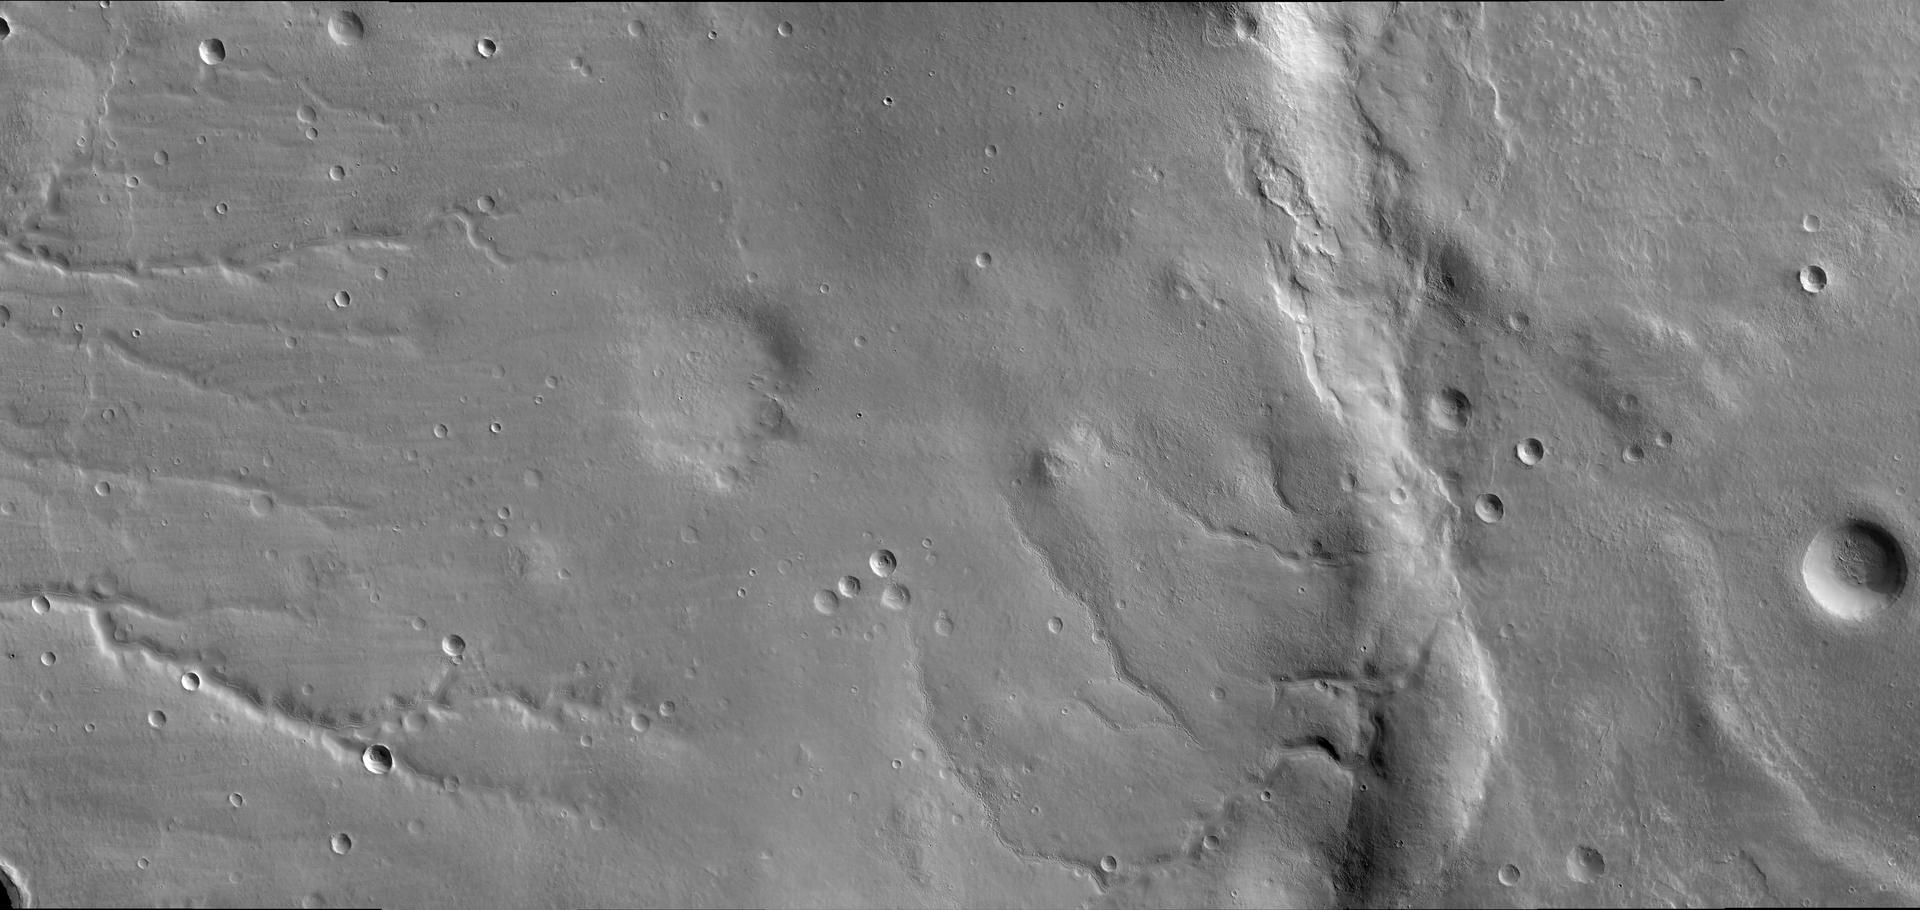

First HiRISE Image of Mars

The first image of Mars by the High Resolution Imaging Science Experiment (HiRISE) on NASA’s Mars Reconnaissance Orbiter shows a story of geologic change in the eastern Bosporos Planum region. Old stream valleys cut into the flanks of a gently sloping mountain range in the center of the image. Layers of smooth-textured deposits have mantled the stream valleys and many impact craters. Wind and sublimation of water or carbon dioxide ice have partially eroded patches of the smooth-textured deposits, leaving behind areas of layered and hummocky terrain. A prominent ridge that extends from the top to the bottom of the image dominates the scene. This ridge formed above a thrust fault, a type of fault that occurs when the surface of a planet is compressed. On planetary surfaces, such fault-related ridges are termed “wrinkle ridges.” They are commonly observed on Mars, as well as on Earth’s moon and on Venus and Mercury. The wrinkle ridge imaged here is named Ogygis Rupes. This wrinkle ridge has deformed several valleys and impact craters. Throughout the scene, geologically young sand dunes are present within stream valleys and some impact craters. The area is also sprinkled with many small young impact craters, which are distinguished by sharp crater rims and bright or dark halos of ejected material. This image demonstrates how a single HiRISE image can capture a multitude of geologic processes.

This view results from further processing of an image released quickly after the data was received from the camera. See PIA08014. It was taken by HiRISE on March 24, 2006. The image is centered at 33.65 degrees south latitude, 305.07 degrees east longitude. It is oriented such that north is 7 degrees to the left of up. The range to the target was 2,493 kilometers (1,549 miles). At this distance the image scale is 2.49 meters (8.17 feet) per pixel, so objects as small as 7.5 meters (24.6 feet) are resolved. In total this image is 49.92 kilometers (31.02 miles) or 20,081 pixels wide and 23.66 kilometers (14.70 miles) or 9,523 pixels long. The image was taken at a local Mars time of 07:33 and the scene is illuminated from the upper right with a solar incidence angle of 78 degrees, thus the sun was 12 degrees above the horizon. At an Ls of 29 degrees (with Ls an indicator of Mars’ position in its orbit around the sun), the season on Mars is southern autumn.

Images from the High Resolution Imaging Science Experiment and additional information about the Mars Reconnaissance Orbiter are available online at: http://www.nasa.gov/mro or http://HiRISE.lpl.arizona.edu. For information about NASA and agency programs on the Web, visit: http://www.nasa.gov.

JPL, a division of the California Institute of Technology in Pasadena, manages the Mars Reconnaissance Orbiter for NASA’s Science Mission Directorate, Washington. Lockheed Martin Space Systems is the prime contractor for the project and built the spacecraft. The HiRISE camera was built by Ball Aerospace and Technology Corporation and is operated by the University of Arizona.

Credit: NASA/JPL/University of Arizona